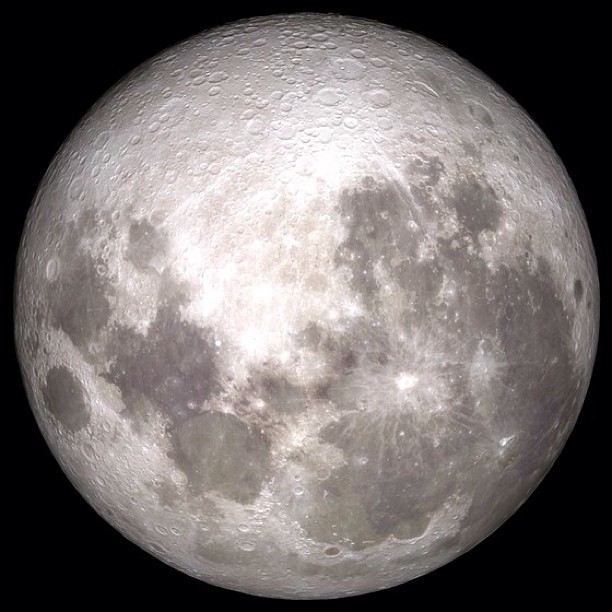

SUPERMOON is here and we want to see YOUR photos of it!

Share YOUR Supermoon images with NASA in our Flickr Group: www.flickr.com/groups/supermoon2013/ Up there in the sky – it's not a bird or a plane; it's a "Supermoon." Bigger and brighter then normal full moons, the supermoon on June 22/23 will be the closest and largest full moon for all of 2013. The moon will be some 29,000 miles closer to Earth than the farthest point in its orbit, but not to worry the moon will still be more than 221,000 miles away from our blue planet. --- This is an animation of the moon that was created using data from NASA's LRO satellite. Details: Time: Sunday, June 23, 2013, 15:00 UT (11:00 AM EDT) Phase: 99.9% Diameter:2007.5 arcseconds Distance:357015 km (28.02 Earth diameters) J2000 Right Ascension, Declination18h 17m 42s, -19° 31' 35" Subsolar Longitude, Latitude-1.905°, -1.129° Sub-Earth Longitude, Latitude0.093°, -5.002° Position Angle:359.213°

Credit: NASA/Goddard/LRO More images and animarions of the moon can be found here: